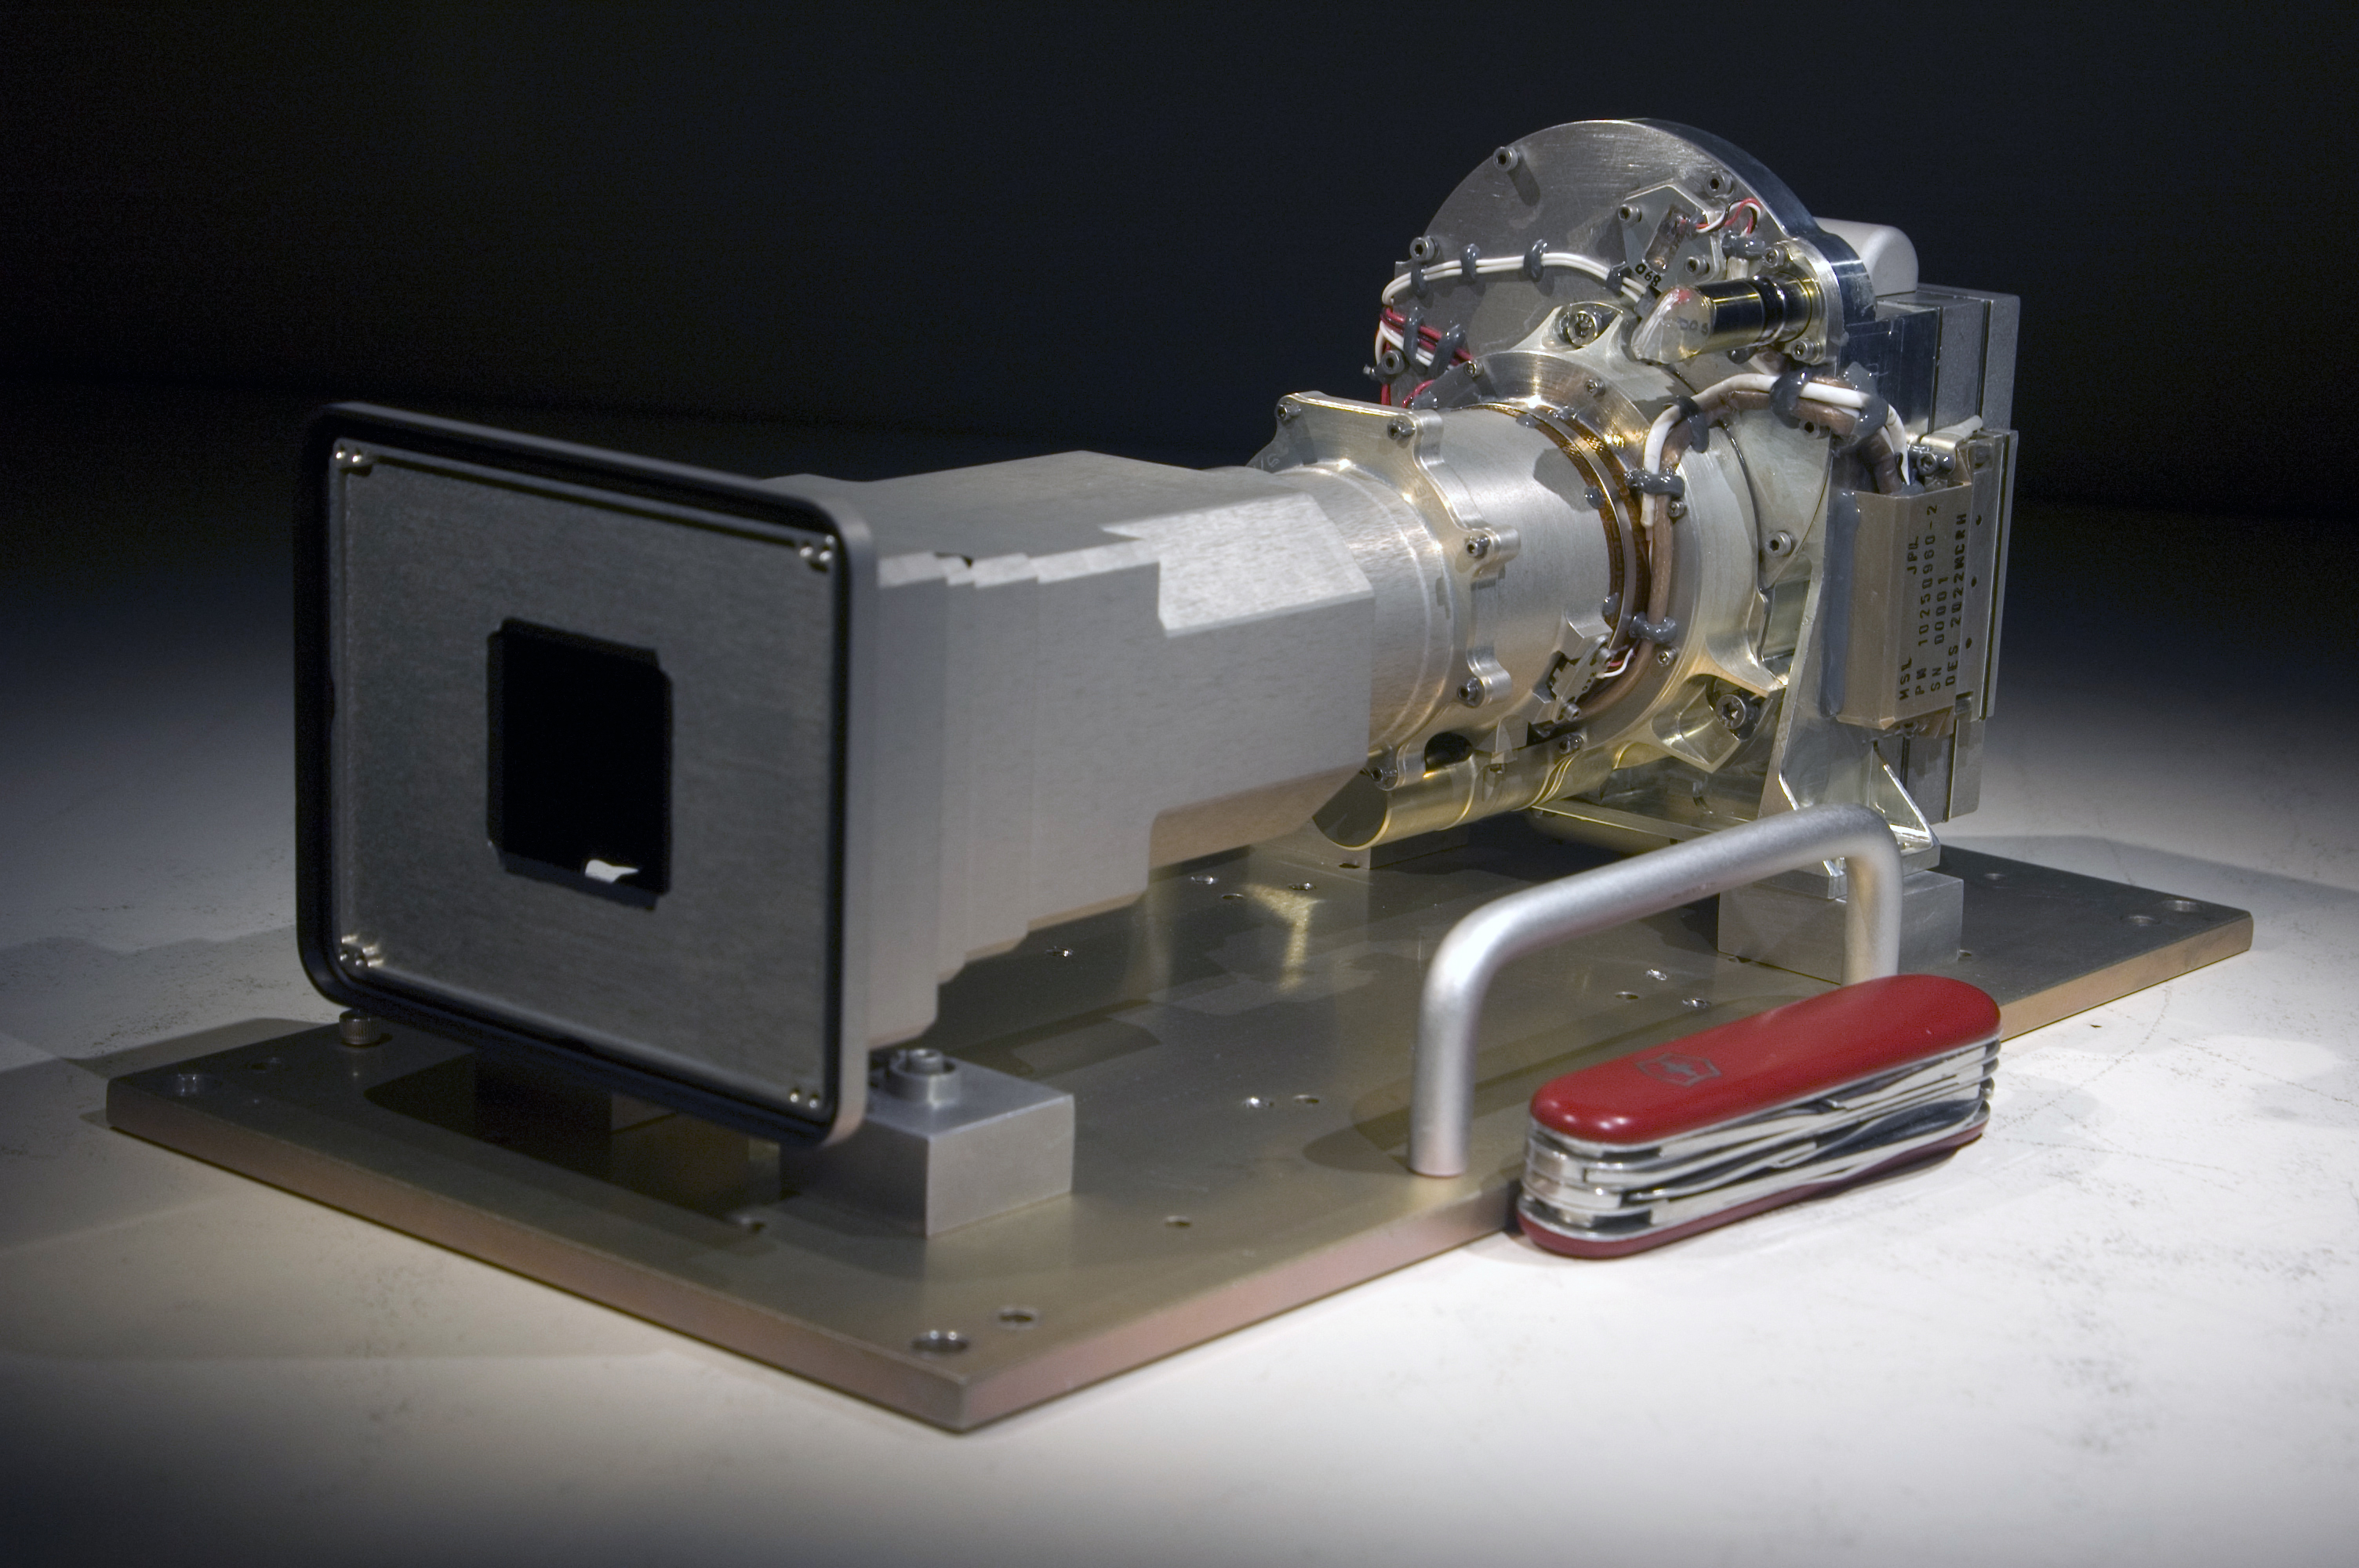

Mastcam 100: Longer Focal-Length Eye of Mast Camera Pair for Mars Rover

The Mast Camera (Mastcam) instrument for NASA’s Mars Science Laboratory will use a side-by side pair of cameras for examining terrain around the mission’s rover. The instrument delivered in March 2010 by Malin Space Science Systems, San Diego, to NASA’s Jet Propulsion Laboratory, Pasadena, Calif., pairs two cameras with fixed focal lengths: a 100-millimeter focal length for one, shown here, and a 34-millimeter focal length for the other. This one, called Mastcam 100, offers telephoto capability while the other, Mastcam 34, offers a wider-angle view. Each can provide color images and high-definition video, and they can be combined for stereo views.

This image includes a Swiss Army Knife (88.9 millimeters or 3.5 inches long) for scale. Mastcam 100 is a duplicate of Mastcam 34 except for the lens. Each includes refractive optics, a focus mechanism, a filter wheel, a charge-coupled device (CCD) sensor and associated electronics. The only external indication of which camera is which is that the front baffle opening for the Mastcam 100 is smaller than the front baffle opening of the Mastcam 34.

The Mars Science Laboratory mission is in assembly and testing for launch in autumn 2011 and delivering a rover named Curiosity to Mars in summer 2012.

Credit: NASA/JPL/Malin Space Science Systems